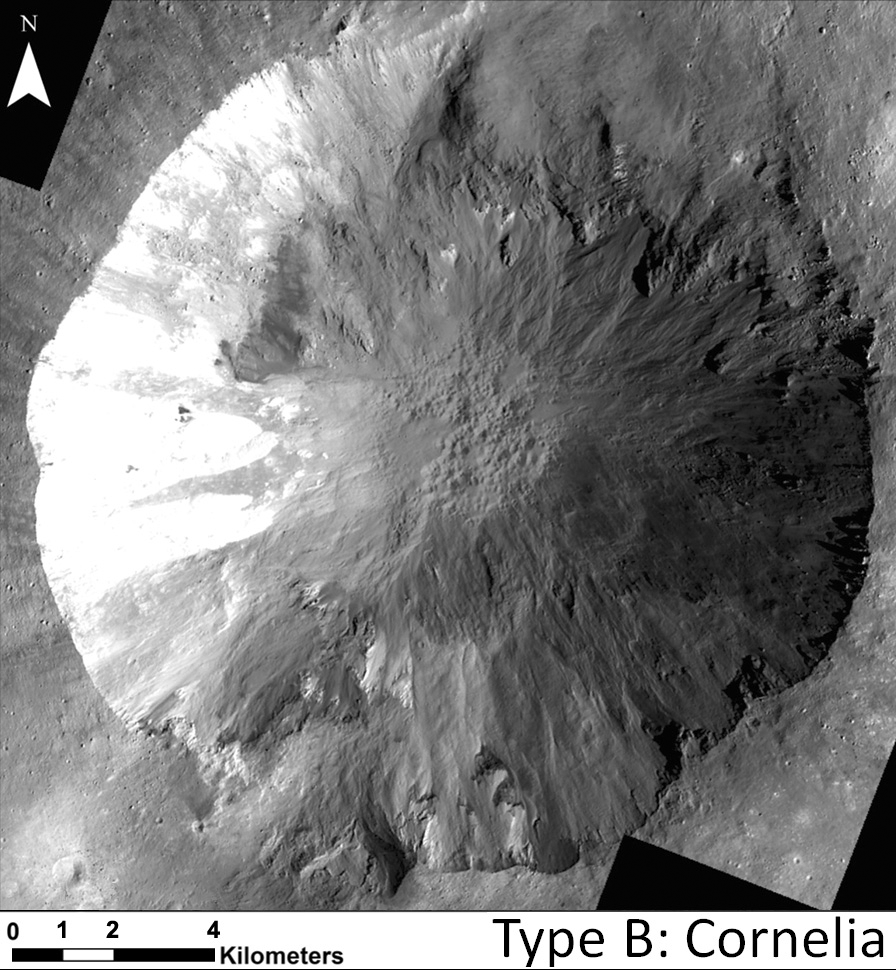

Sinuous Gullies in Cornelia Crater

Annotated Image

This image shows examples of long, narrow, sinuous gullies that scientists on NASA’s Dawn mission have found on the giant asteroid Vesta. The crater shown here is called Cornelia. The gullies in Cornelia — called “Type-B” gullies — are different from the straighter, wider, shorter gullies that scientists have designated as “Type-A” gullies. Scientists think these two gully types have different formation mechanisms.

This image was obtained by Dawn’s framing camera on Jan. 11, 2012. North is up in this image.

The Dawn mission to Vesta and Ceres is managed by NASA’s Jet Propulsion Laboratory, a division of the California Institute of Technology in Pasadena, for NASA’s Science Mission Directorate, Washington D.C. UCLA is responsible for overall Dawn mission science. The Dawn framing cameras have been developed and built under the leadership of the Max Planck Institute for Solar System Research, Katlenburg-Lindau, Germany, with significant contributions by DLR German Aerospace Center, Institute of Planetary Research, Berlin, and in coordination with the Institute of Computer and Communication Network Engineering, Braunschweig. The framing camera project is funded by the Max Planck Society, DLR, and NASA/JPL.

Credit: NASA/JPL-Caltech/UCLA/MPS/DLR/IDA